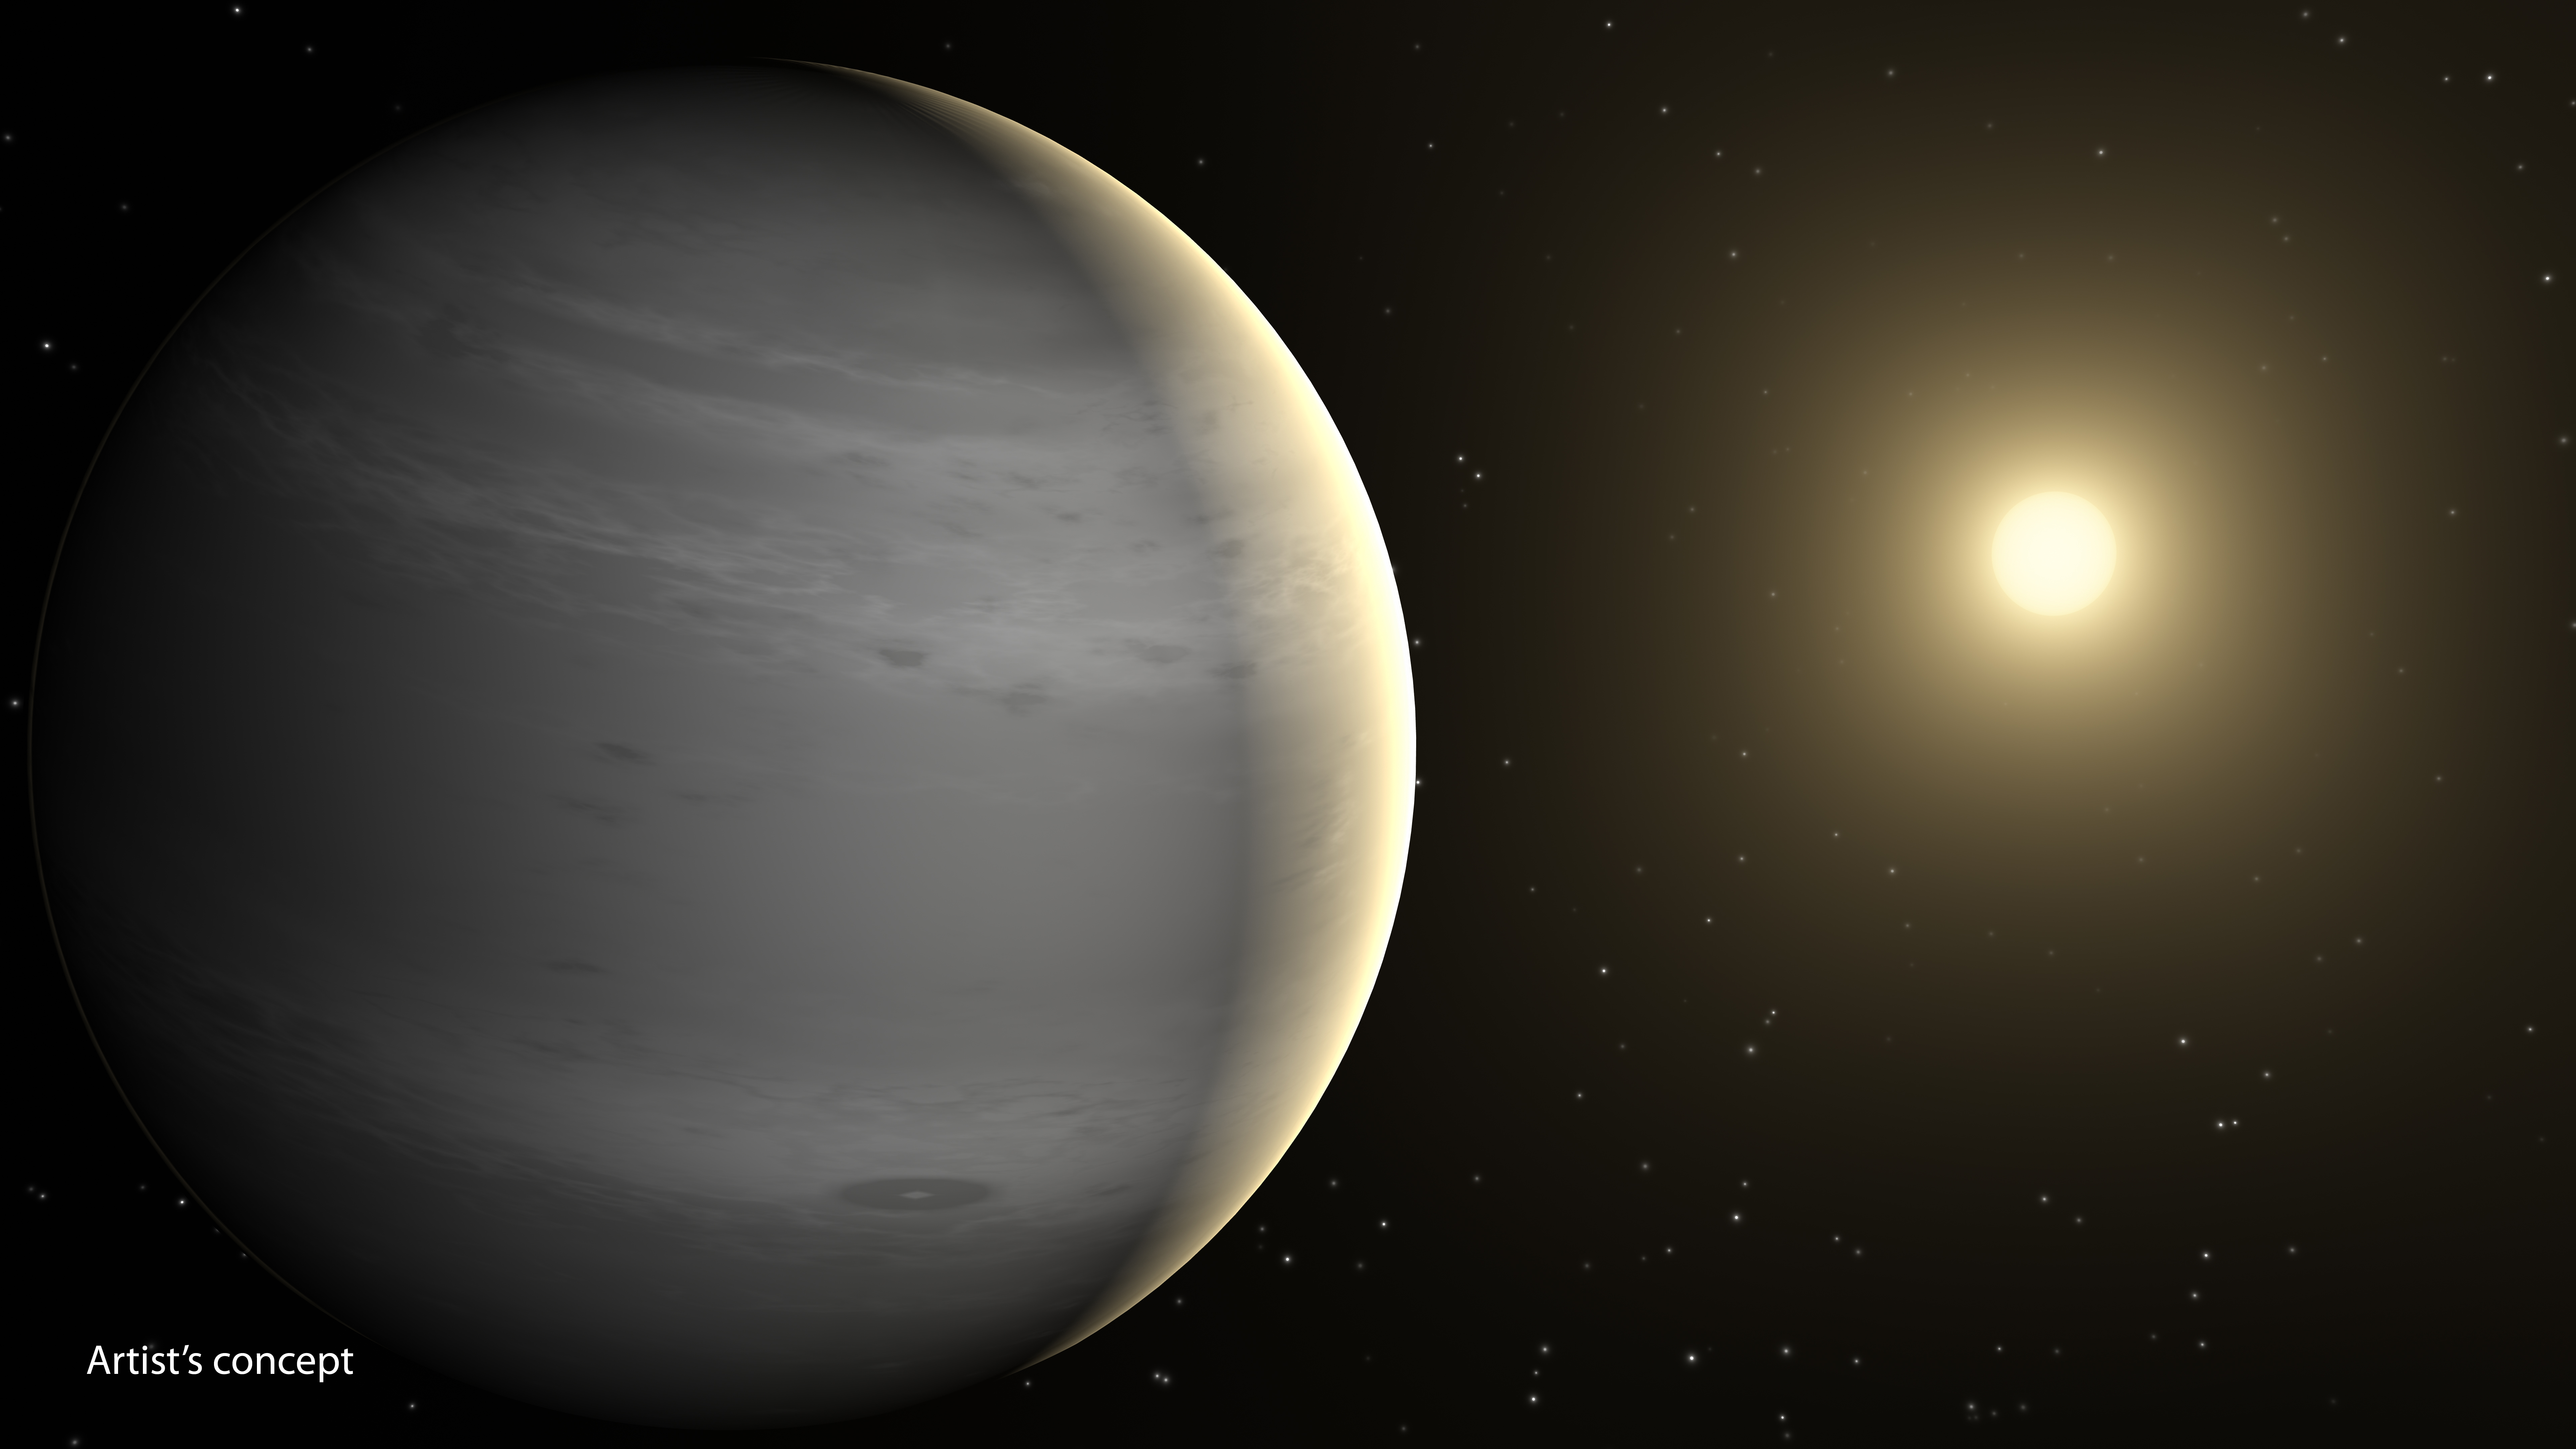

Helium-Shrouded Planets

Planets having atmospheres rich in helium may be common in our galaxy, according to a new theory based on data from NASA's Spitzer Space Telescope. These planets would be around the mass of Neptune, or lighter, and would orbit close to their stars, basking in their searing heat. According to the new theory, radiation from the stars would boil off hydrogen in the planets' atmospheres. Both hydrogen and helium are common ingredients of gas planets like these. Hydrogen is lighter than helium and thus more likely to escape.

After billions of years of losing hydrogen, the planet's atmosphere would become enriched with helium. Scientists predict the planets would appear covered in white or gray clouds.

This is in contrast to our own Neptune, which is blue due to the presence of methane. Methane absorbs the color red, leaving blue. Neptune is far from our sun and hasn't lost its hydrogen. The hydrogen bonds with carbon to form methane.

This artist's concept depicts a proposed helium-atmosphere planet called GJ 436b, which was found by Spitzer to lack in methane -- a first clue about its lack of hydrogen. The planet orbits every 2.6 days around its star, which is cooler than our sun and thus appears more yellow-orange in color.

Credit: NASA/JPL-Caltech/T. Pyle (IPAC)